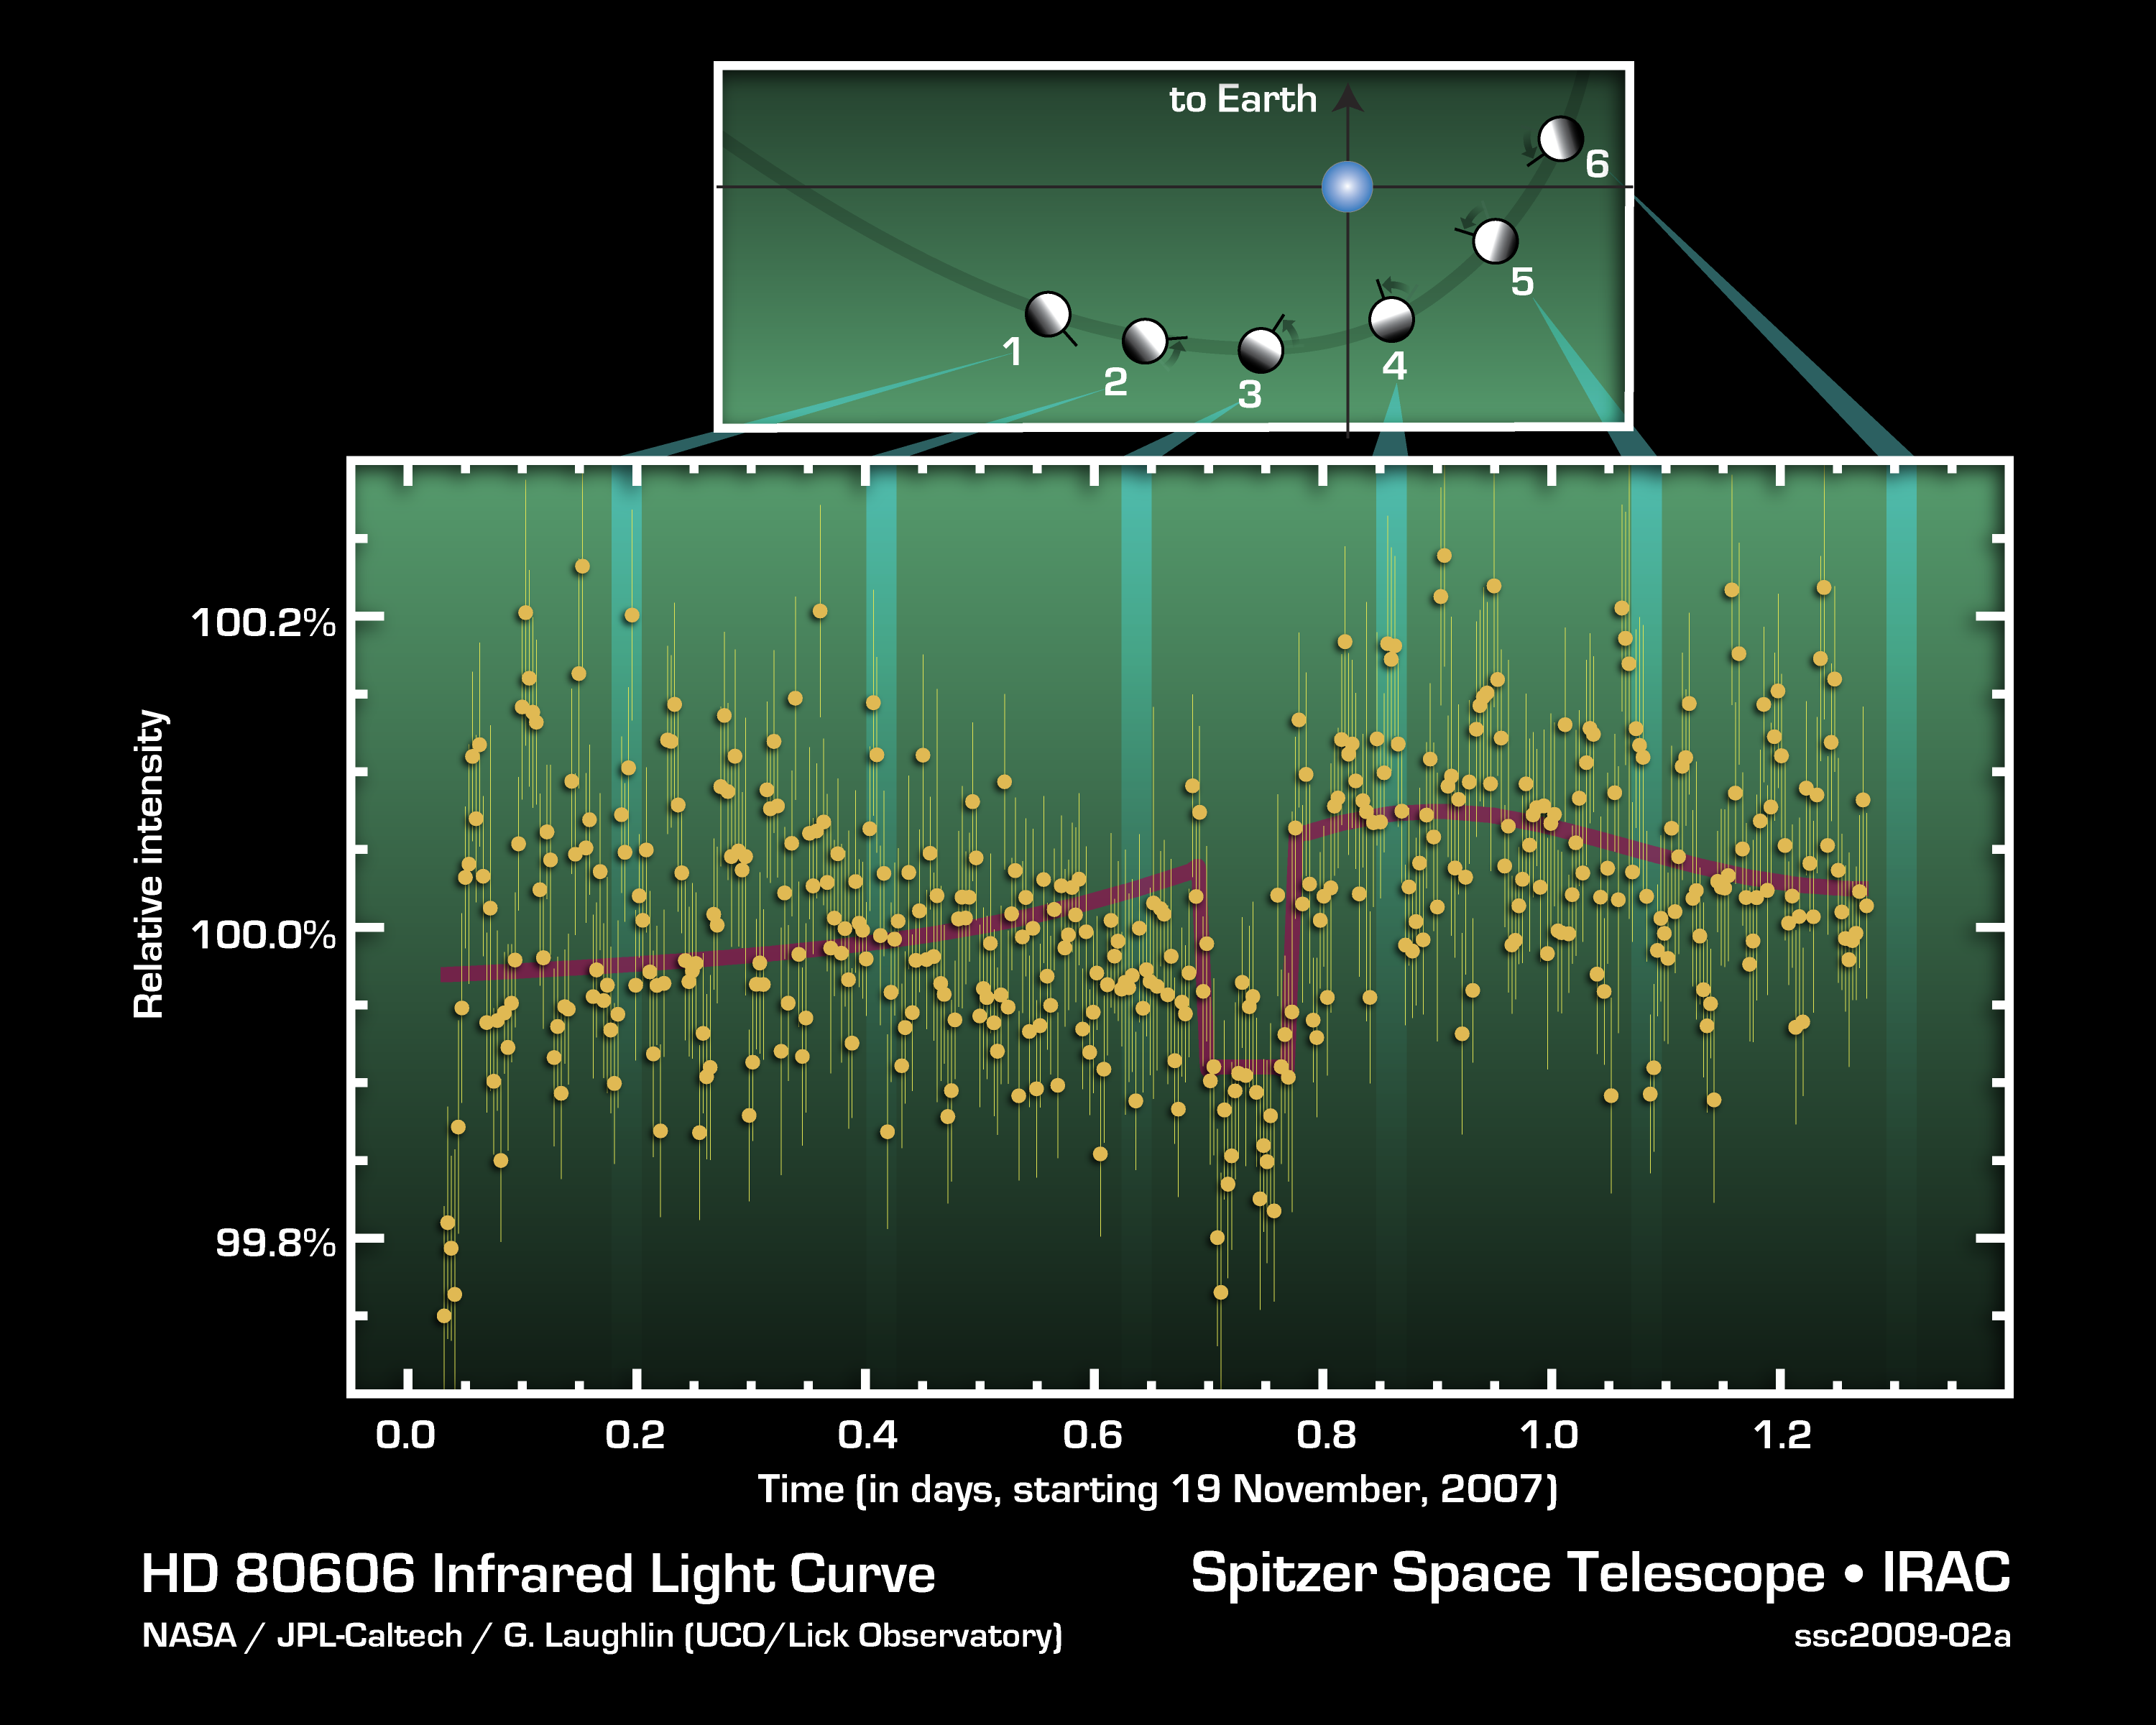

Light from Red-Hot Planet

This figure charts 30 hours of observations taken by NASA’s Spitzer Space Telescope of a strongly irradiated exoplanet (an planet orbiting a star beyond our own). Spitzer measured changes in the planet’s heat, or infrared light.

The lower graph shows precise measurements of infrared light with a wavelength of 8 microns coming from the HD 80606 stellar system. The system consists of a sun-like star and a planetary companion on an extremely eccentric, comet-like orbit. The geometry of the planet-star encounter is shown in the upper part of the figure.

As the planet swung through its closest approach to the star, the Spitzer observations indicated that it experienced very rapid heating (as shown by the red curve). Just before close approach, the planet was eclipsed by the star as seen from Earth, allowing astronomers to determine the amount of energy coming from the planet in comparison to the amount coming from the star.

The observations were made in Nov. of 2007, using Spitzer’s infrared array camera. They represent a significant first for astronomers, opening the door to studying changes in atmospheric conditions of planets far beyond our own solar system.

Credit: NASA/JPL-Caltech/UCSC